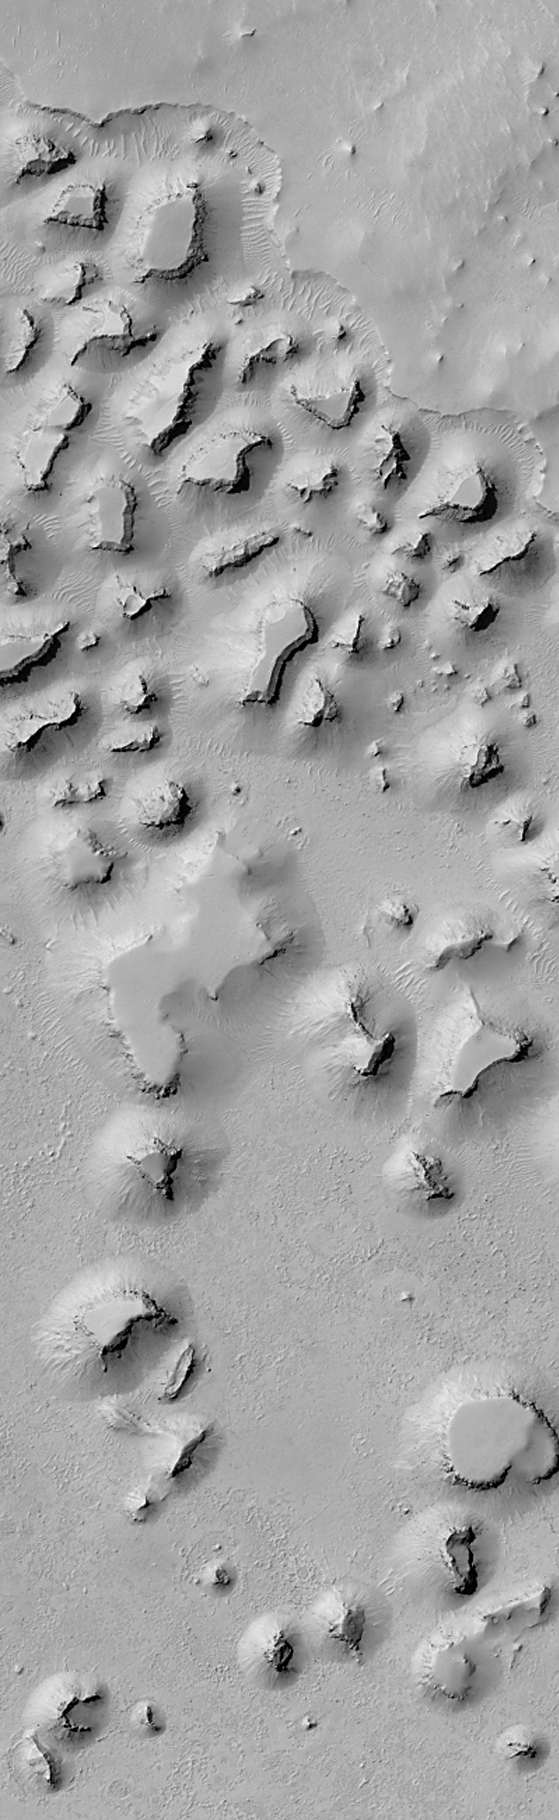

A Martian “Monument Valley” — Mesas on the Elysium Plains

This recent Mars Global Surveyor (MGS) Mars Orbiter Camera (MOC) image shows mesas and smaller buttes that occur on the Elysium Plains, approximately 300 kilometers (~185 miles) south of the Cerberus region in the Martian eastern hemisphere.

Like the world-famous Monument Valley located in the Navajo Nation on the border of Arizona and Utah, this “Martian Monument Valley” consists of a series of mesas and buttes that have formed by erosion of layered bedrock. The uneroded rock forms a flat upland at the top of the image. The number of mesas and buttes decreases toward the bottom of the image, but their presence indicates that the rock in which they formed was once more extensive and covered the entire scene. Small dunes form parallel ridges on the lowland between many of the mesas near the top of the image. The image covers an area that is 3 kilometers (1.9 miles) wide and is illuminated from left.

Malin Space Science Systems and the California Institute of Technology built the MOC using spare hardware from the Mars Observer mission. MSSS operates the camera from its facilities in San Diego, CA. The Jet Propulsion Laboratory’s Mars Surveyor Operations Project operates the Mars Global Surveyor spacecraft with its industrial partner, Lockheed Martin Astronautics, from facilities in Pasadena, CA and Denver, CO.

Credit: NASA/JPL/MSSS